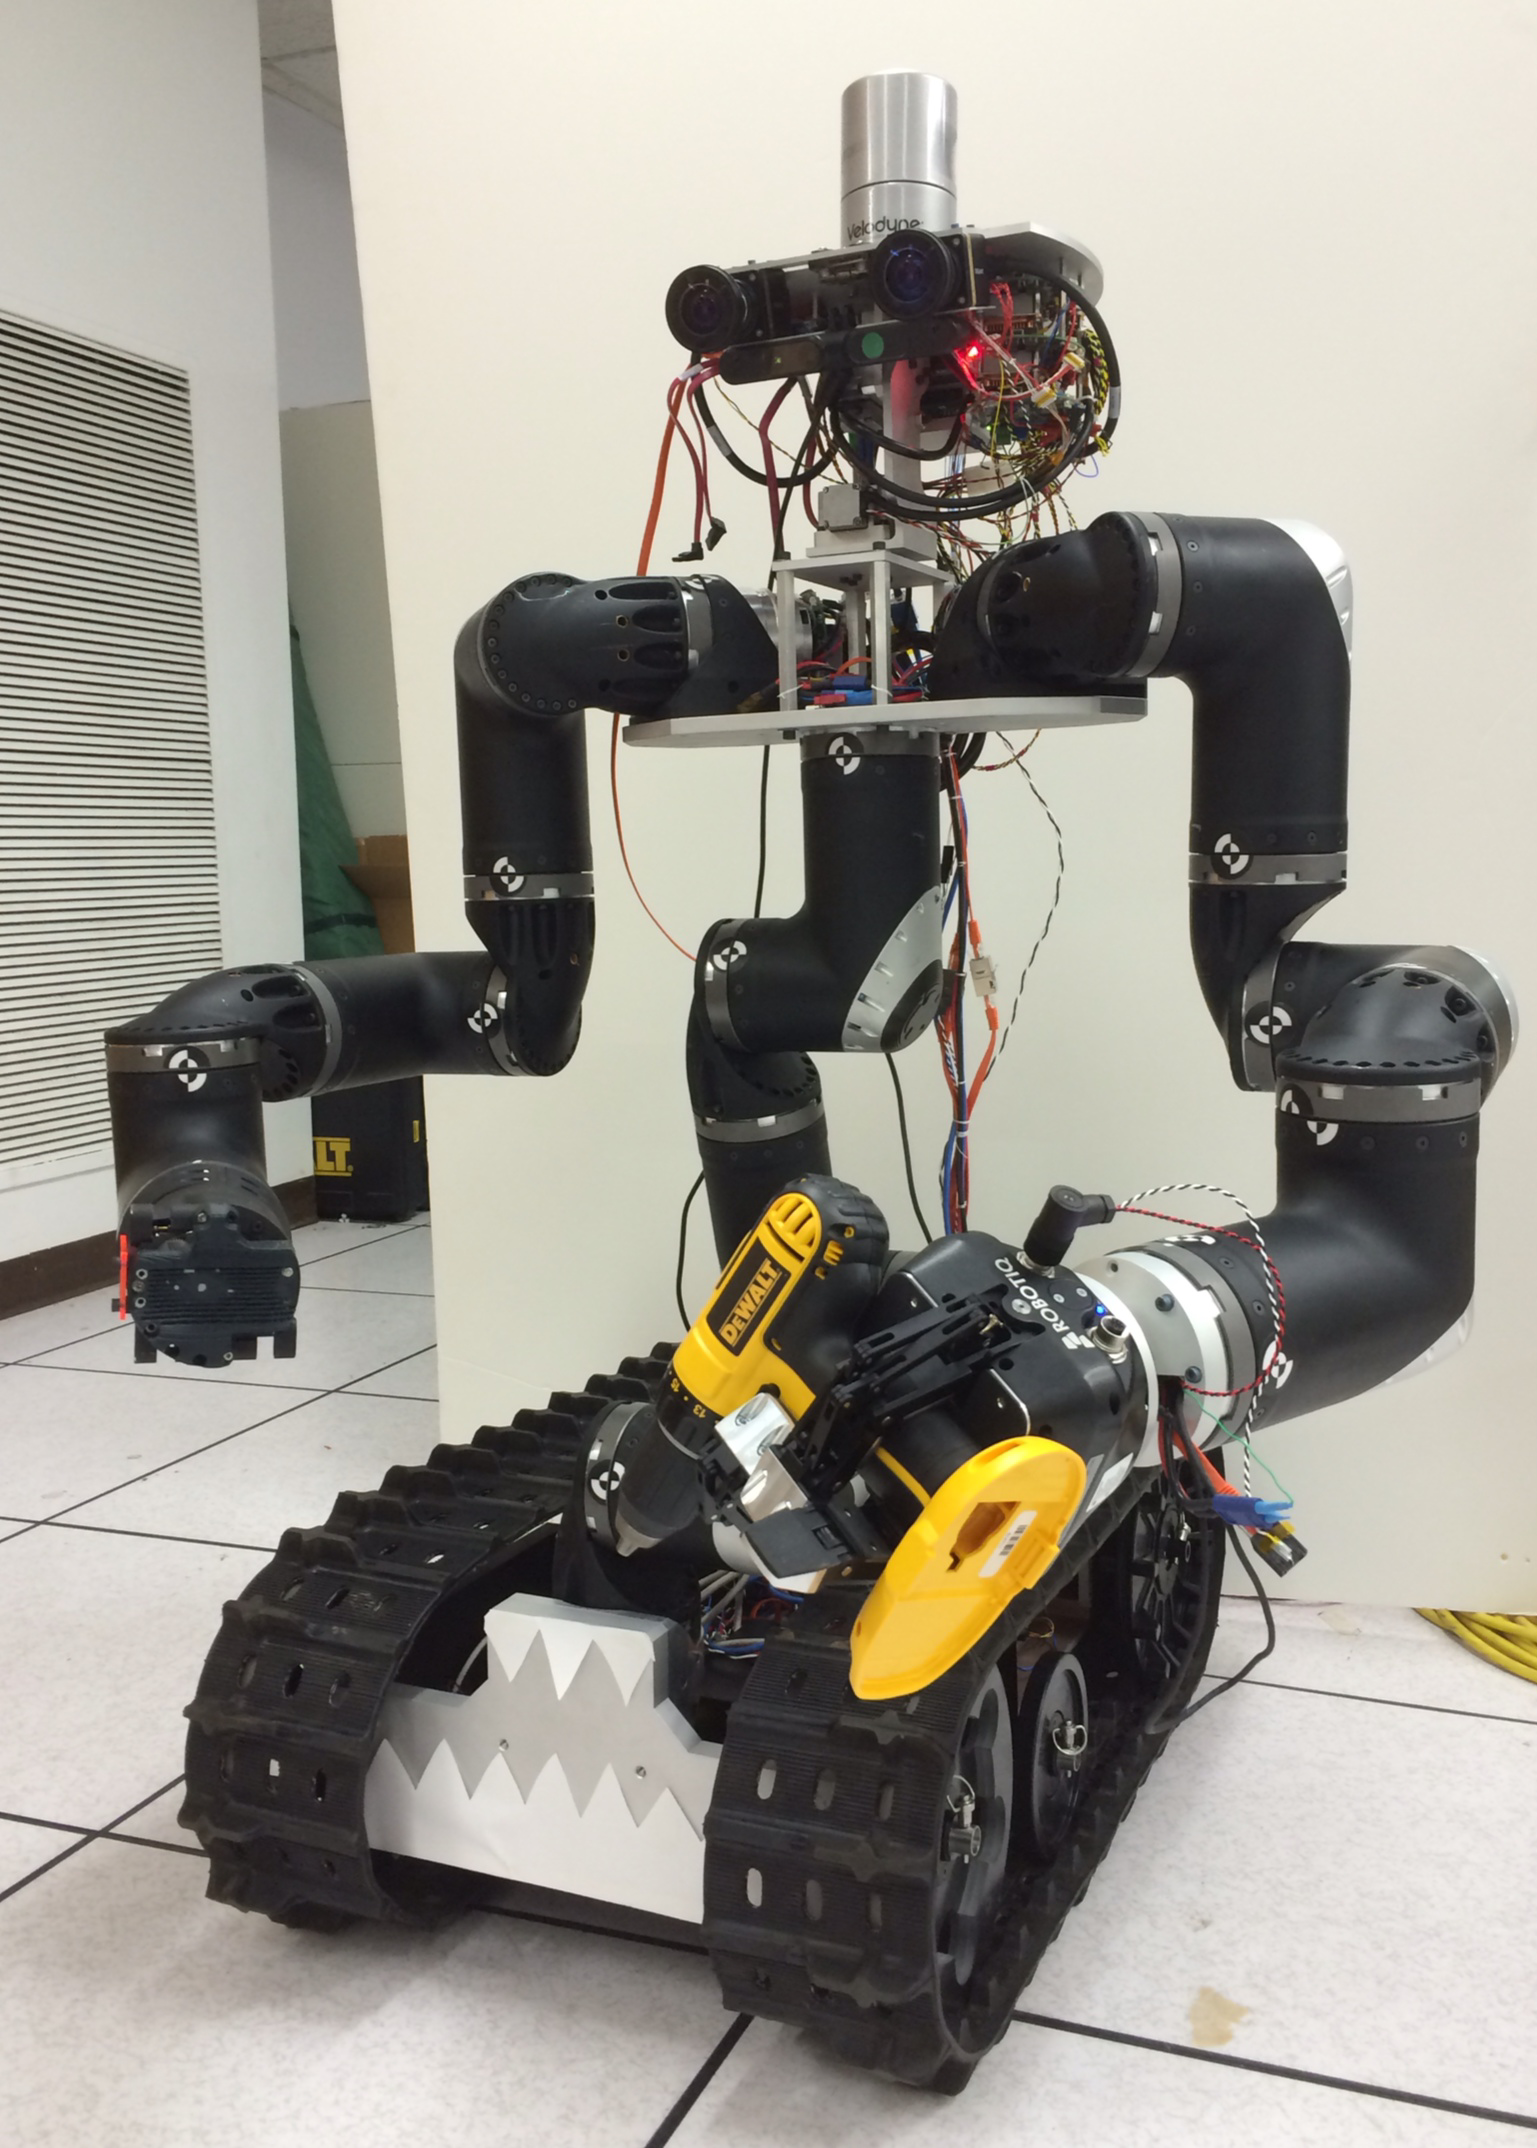

Surrogate Robot

The Surrogate robot (“Surge”) was built at NASA’s Jet Propulsion Laboratory in Pasadena, California. Researchers are developing it in order to extend humanity’s reach into hazardous environments to perform tasks such as using environmental test equipment, closing valves, or gaining access to closed compartments. Surrogate is supported by the Defense Threat Reduction Agency in Fort Belvoir, Virginia.

Credit: NASA/JPL-Caltech